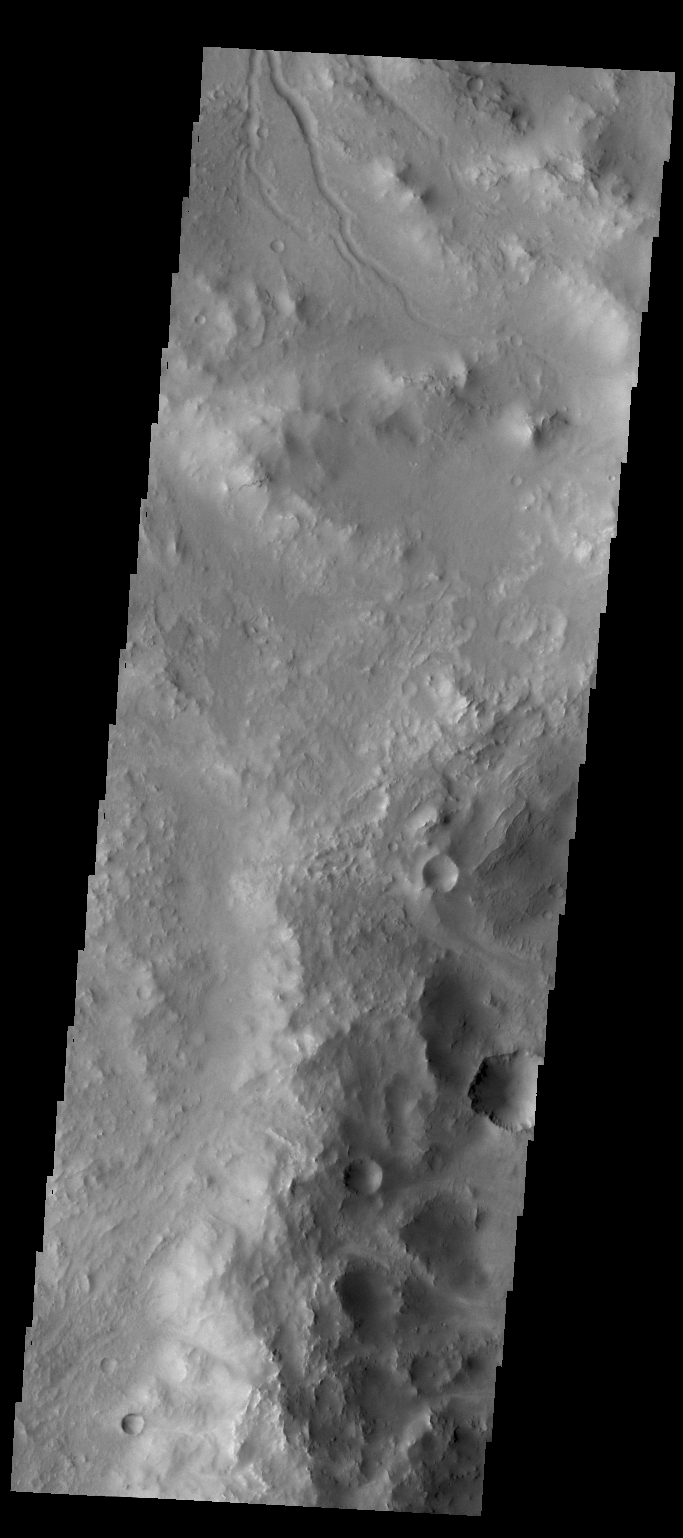

Channel

The small channel at the top of this VIS image is located on the rim of an unnamed crater in Terra Sabaea.

Credit: NASA/JPL/ASU